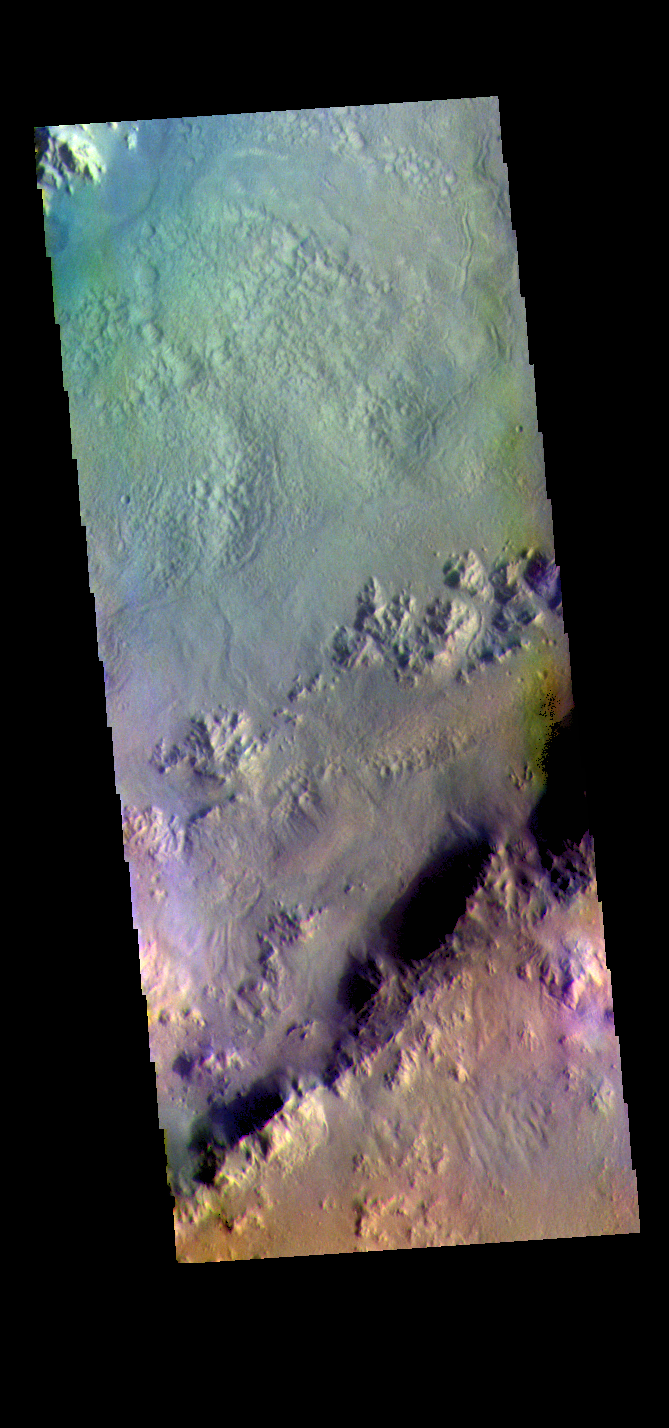

Pal Crater – False Color

The THEMIS VIS camera contains 5 filters. The data from different filters can be combined in multiple ways to create a false color image. These false color images may reveal subtle variations of the surface not easily identified in a single band image. Today’s false color image shows part of the rim and floor of Pal Crater. Pal Crater is located in Promethei Terra and is 71km (44 miles) in diameter.

The THEMIS VIS camera is capable of capturing color images of the Martian surface using five different color filters. In this mode of operation, the spatial resolution and coverage of the image must be reduced to accommodate the additional data volume produced from using multiple filters. To make a color image, three of the five filter images (each in grayscale) are selected. Each is contrast enhanced and then converted to a red, green, or blue intensity image. These three images are then combined to produce a full color, single image. Because the THEMIS color filters don’t span the full range of colors seen by the human eye, a color THEMIS image does not represent true color. Also, because each single-filter image is contrast enhanced before inclusion in the three-color image, the apparent color variation of the scene is exaggerated. Nevertheless, the color variation that does appear is representative of some change in color, however subtle, in the actual scene. Note that the long edges of THEMIS color images typically contain color artifacts that do not represent surface variation.

Credit: NASA/JPL-Caltech/ASU